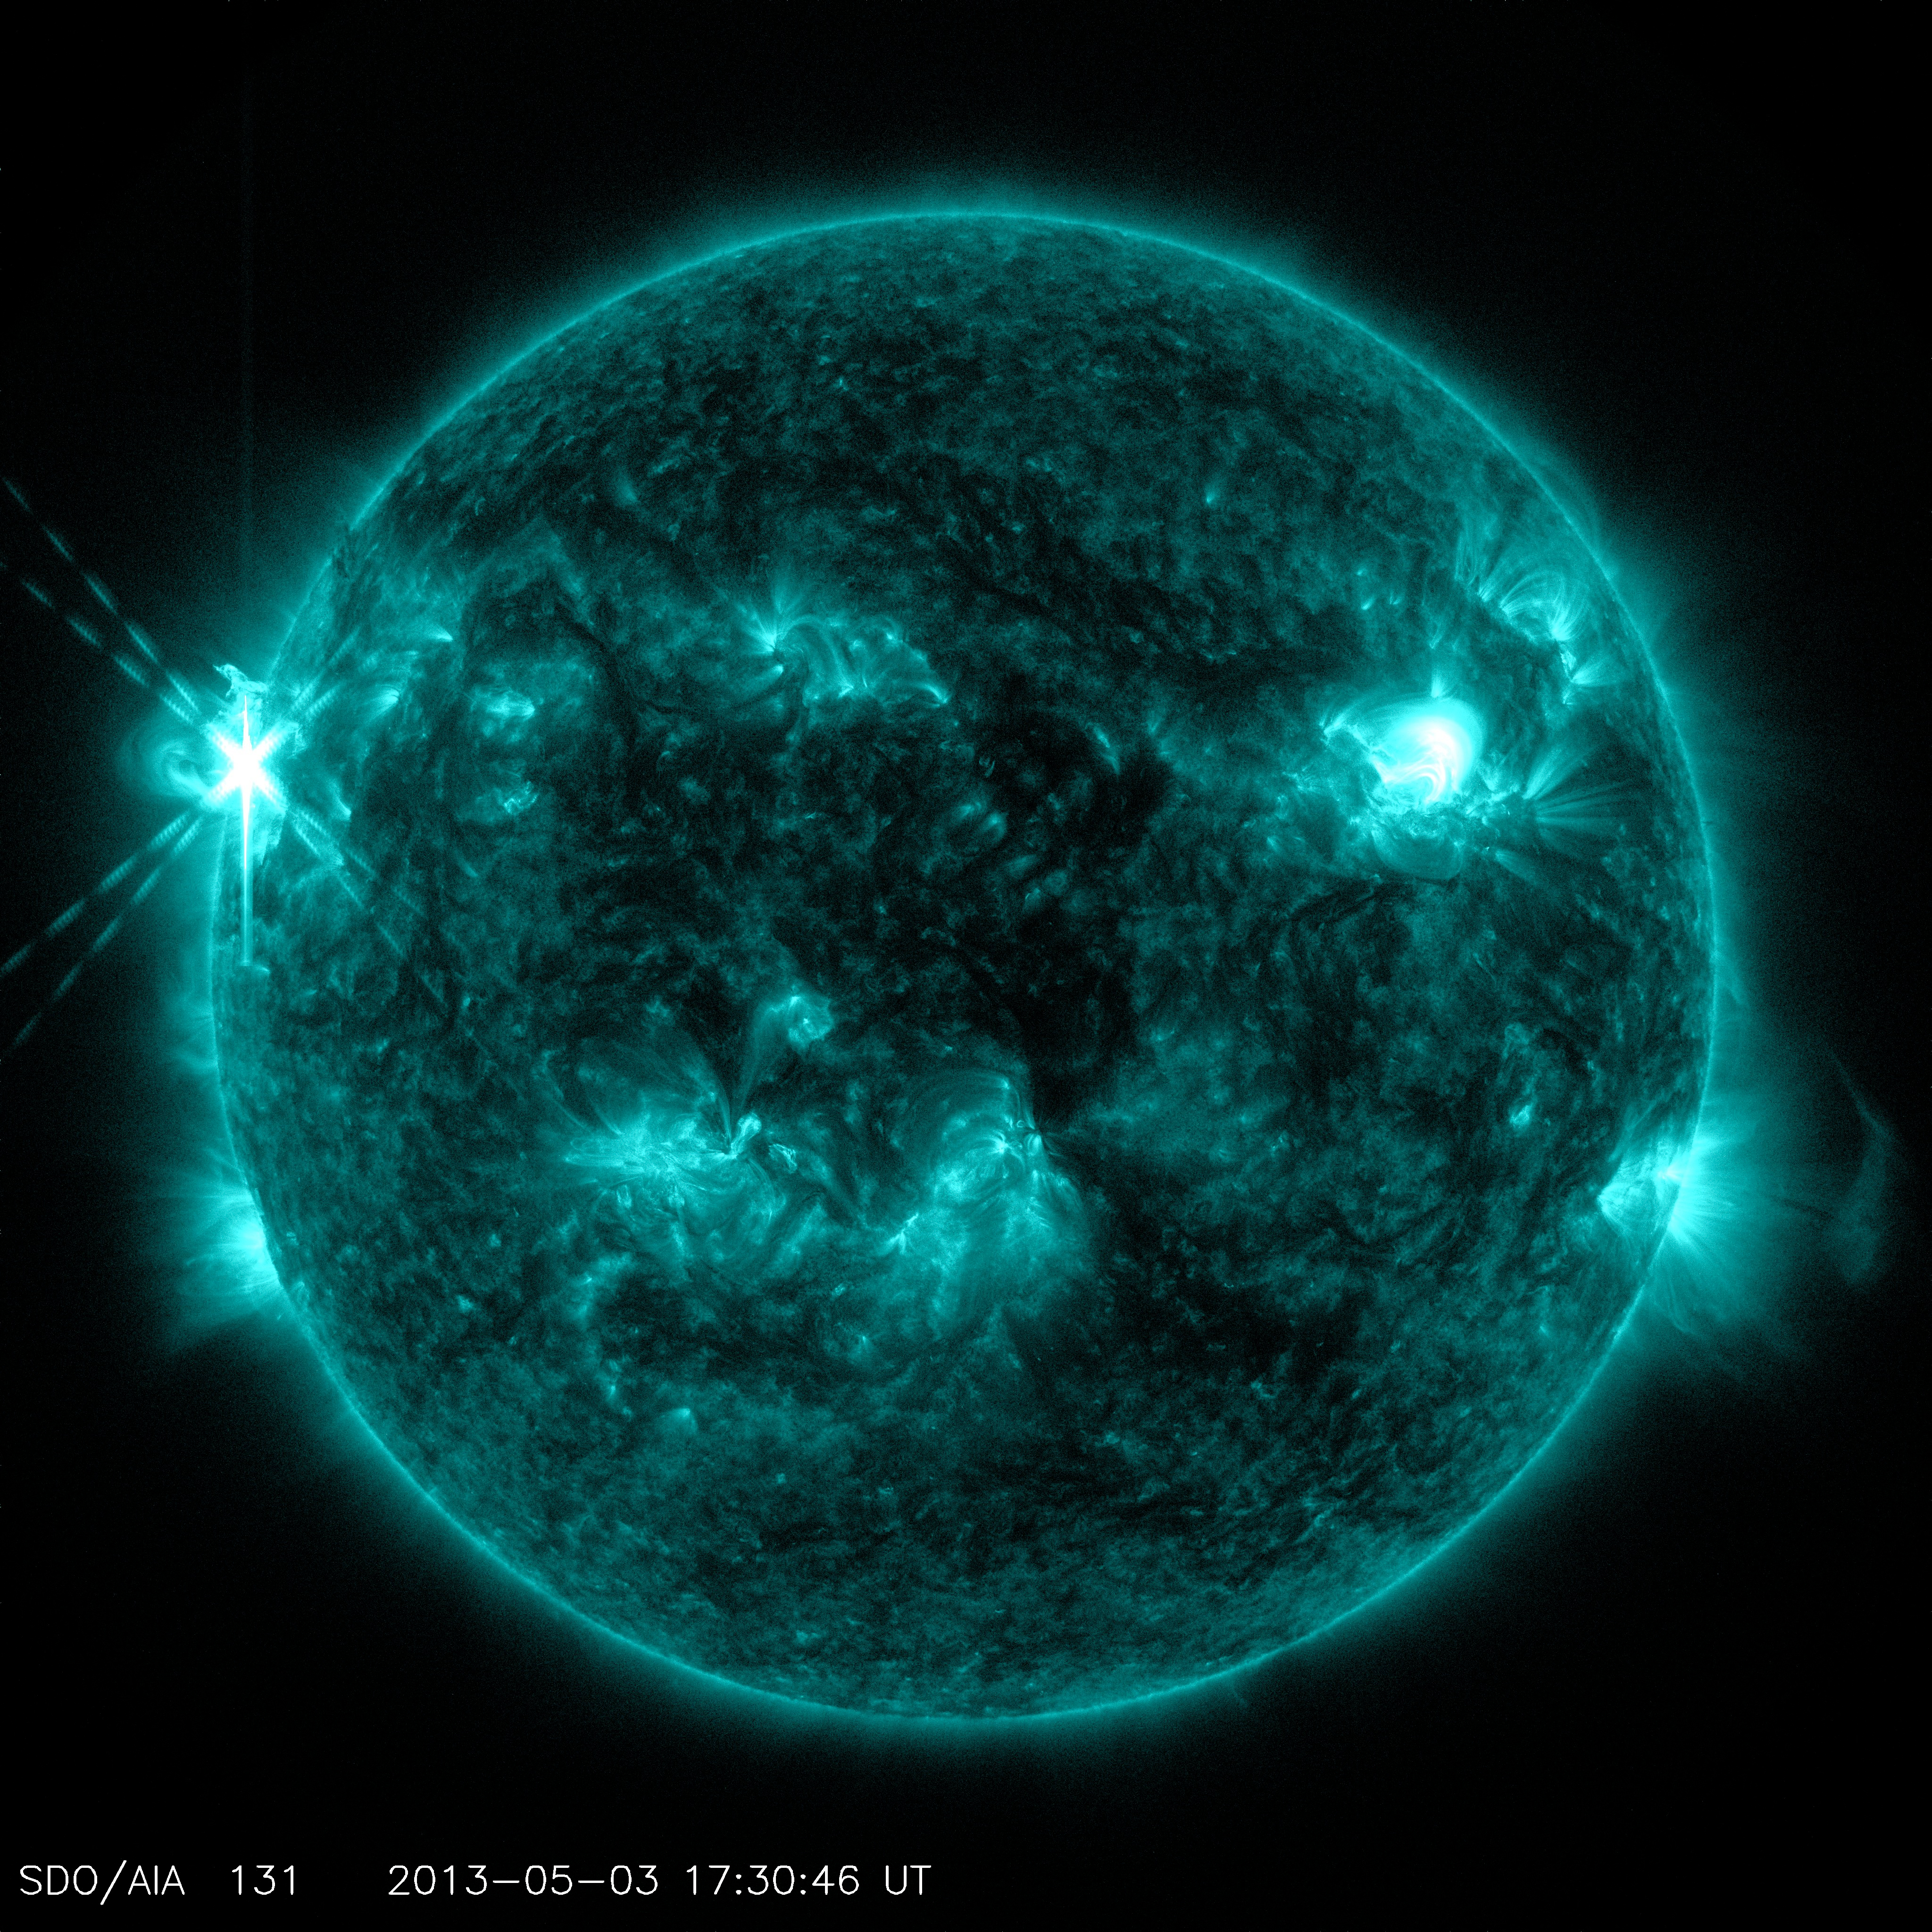

Sun Emits a Mid-Level Flare

Caption: NASA’s Solar Dynamics Observatory (SDO) captured this image of an M5.7 class flare on May 3, 2013 at 1:30 p.m. EDT. This image shows light in the 131 Angstrom wavelength, a wavelength of light that can show material at the very hot temperatures of a solar flare and that is typically colorized in teal. Caption: NASA’s Solar Dynamics Observatory (SDO) captured this image of an M5.7 class flare on May 3, 2013 at 1:30 p.m. EDT. This image shows light in the 131 Angstrom wavelength, a wavelength of light that can show material at the very hot temperatures of a solar flare and that is typically colorized in teal. --- The sun emitted a mid-level solar flare, peaking at 1:32 pm EDT on May 3, 2013. Solar flares are powerful bursts of radiation. Harmful radiation from a flare cannot pass through Earth's atmosphere to physically affect humans on the ground, however -- when intense enough -- they can disturb the atmosphere in the layer where GPS and communications signals travel. This disrupts the radio signals for as long as the flare is ongoing, and the radio blackout for this flare has already subsided. This flare is classified as an M5.7 class flare. M-class flares are the weakest flares that can still cause some space weather effects near Earth. Increased numbers of flares are quite common at the moment, since the sun's normal 11-year activity cycle is ramping up toward solar maximum, which is expected in late 2013. Updates will be provided as they are available on the flare and whether there was an associated coronal mass ejection (CME), another solar phenomenon that can send solar particles into space and affect electronic systems in satellites and on Earth.

Credit: NASA/Goddard/SDO